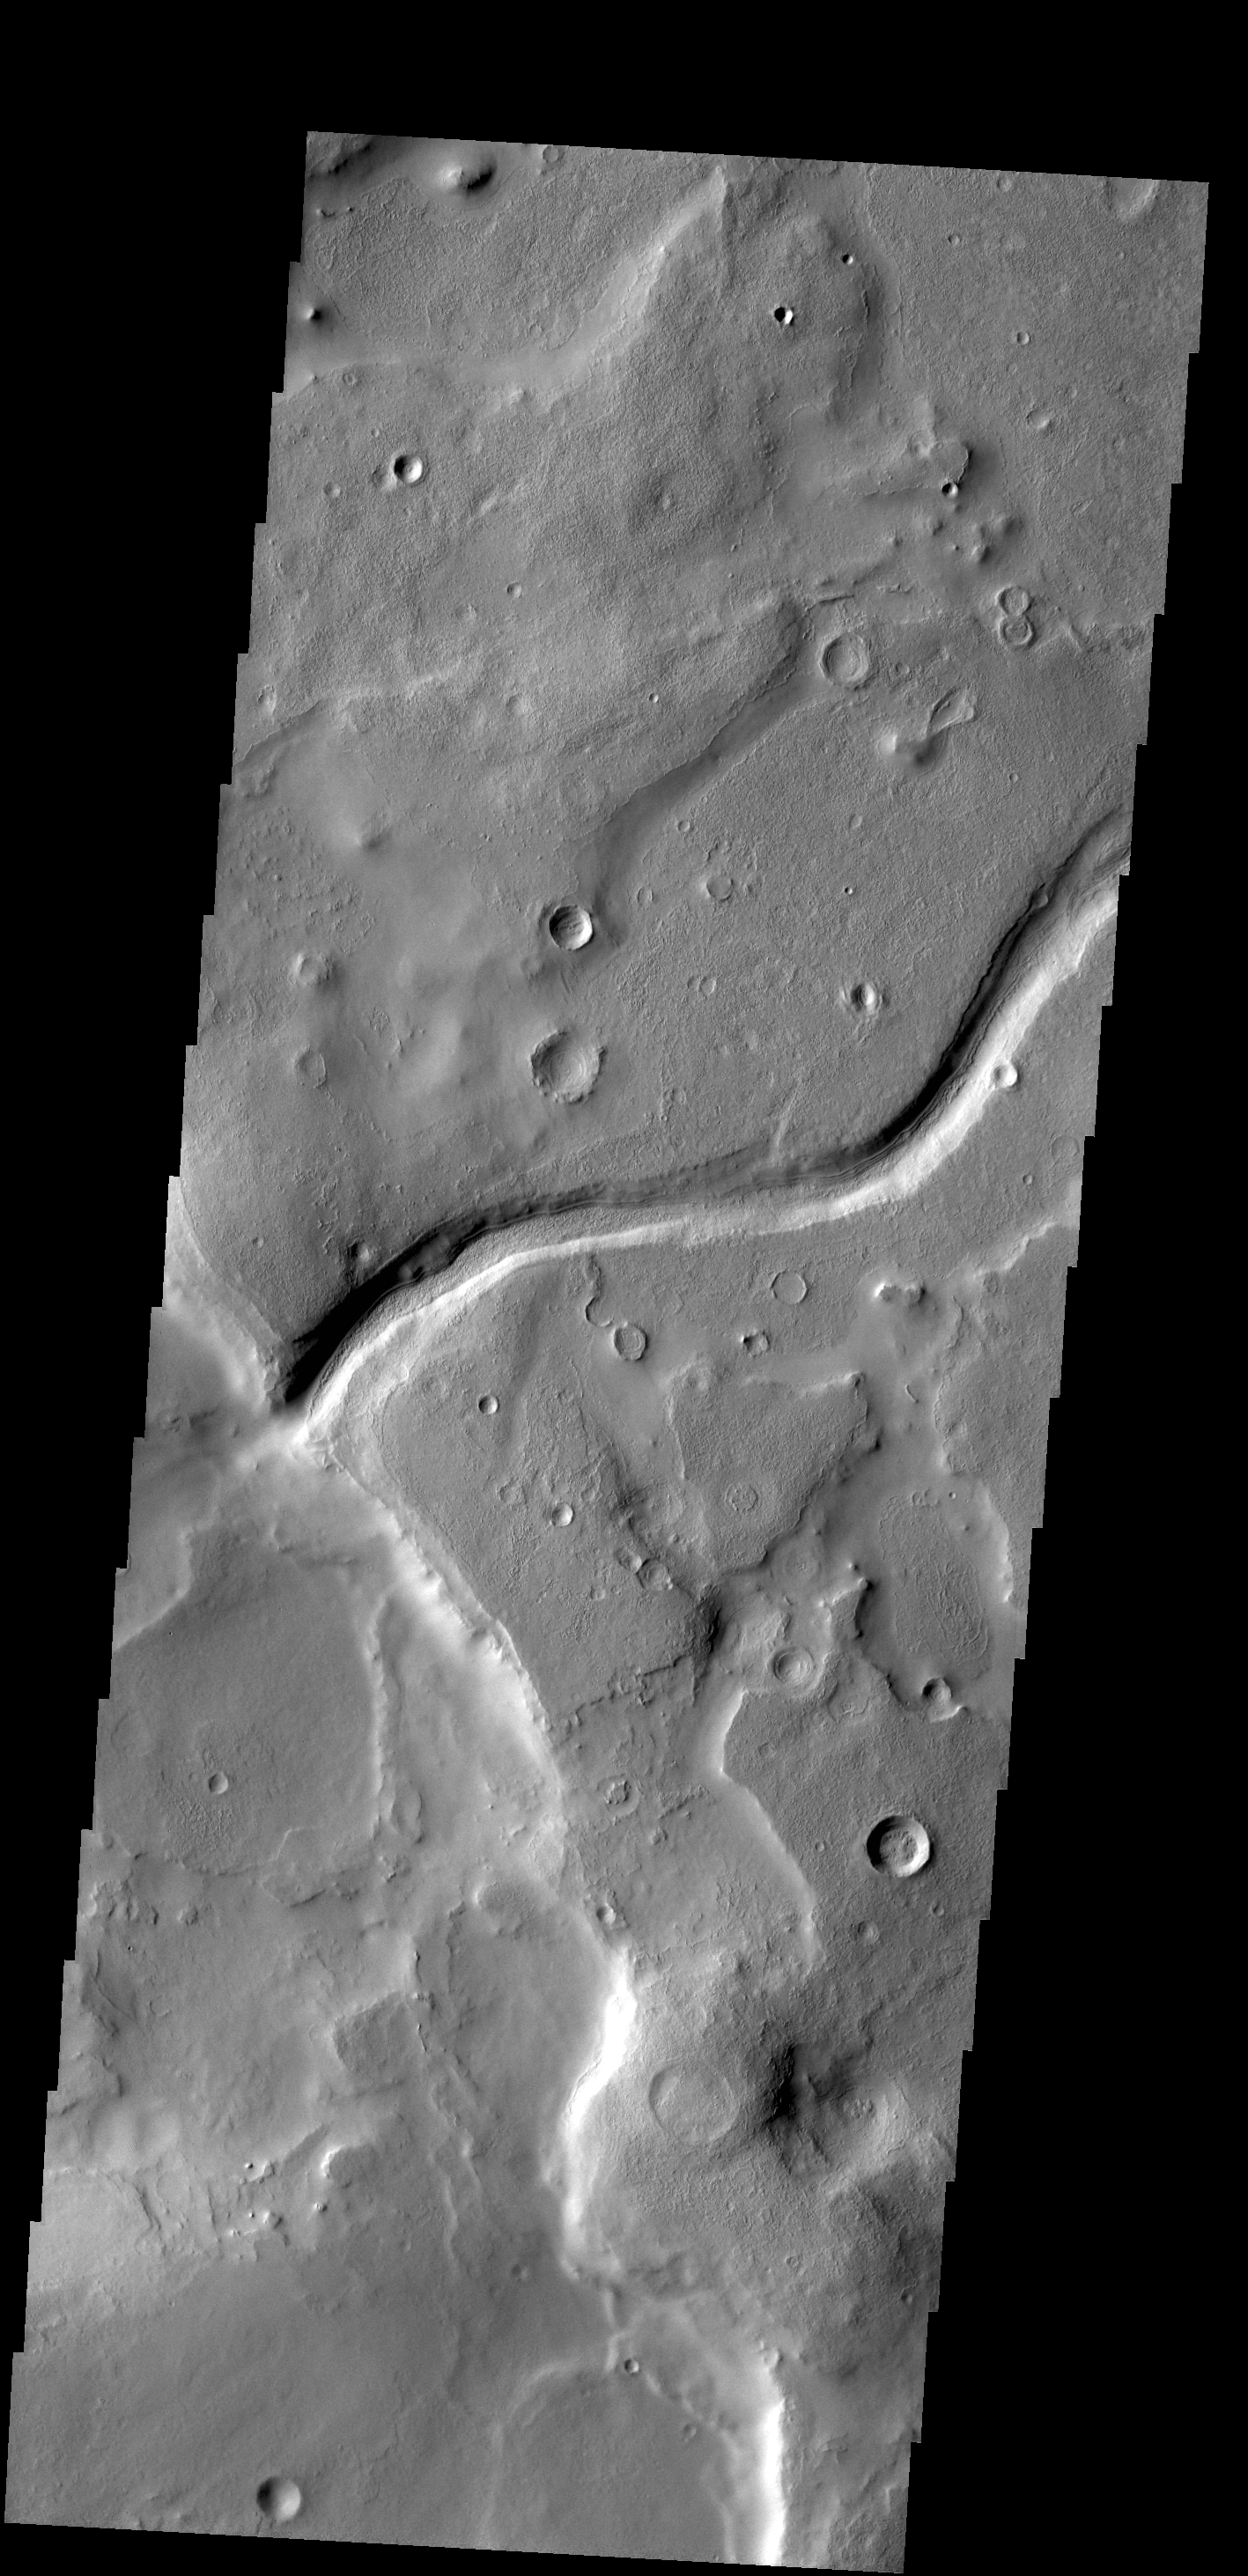

Arabia Terra

This VIS image shows a small unnamed channel on the eastern margin of Arabia Terra.

Credit: NASA/JPL-Caltech/ASU